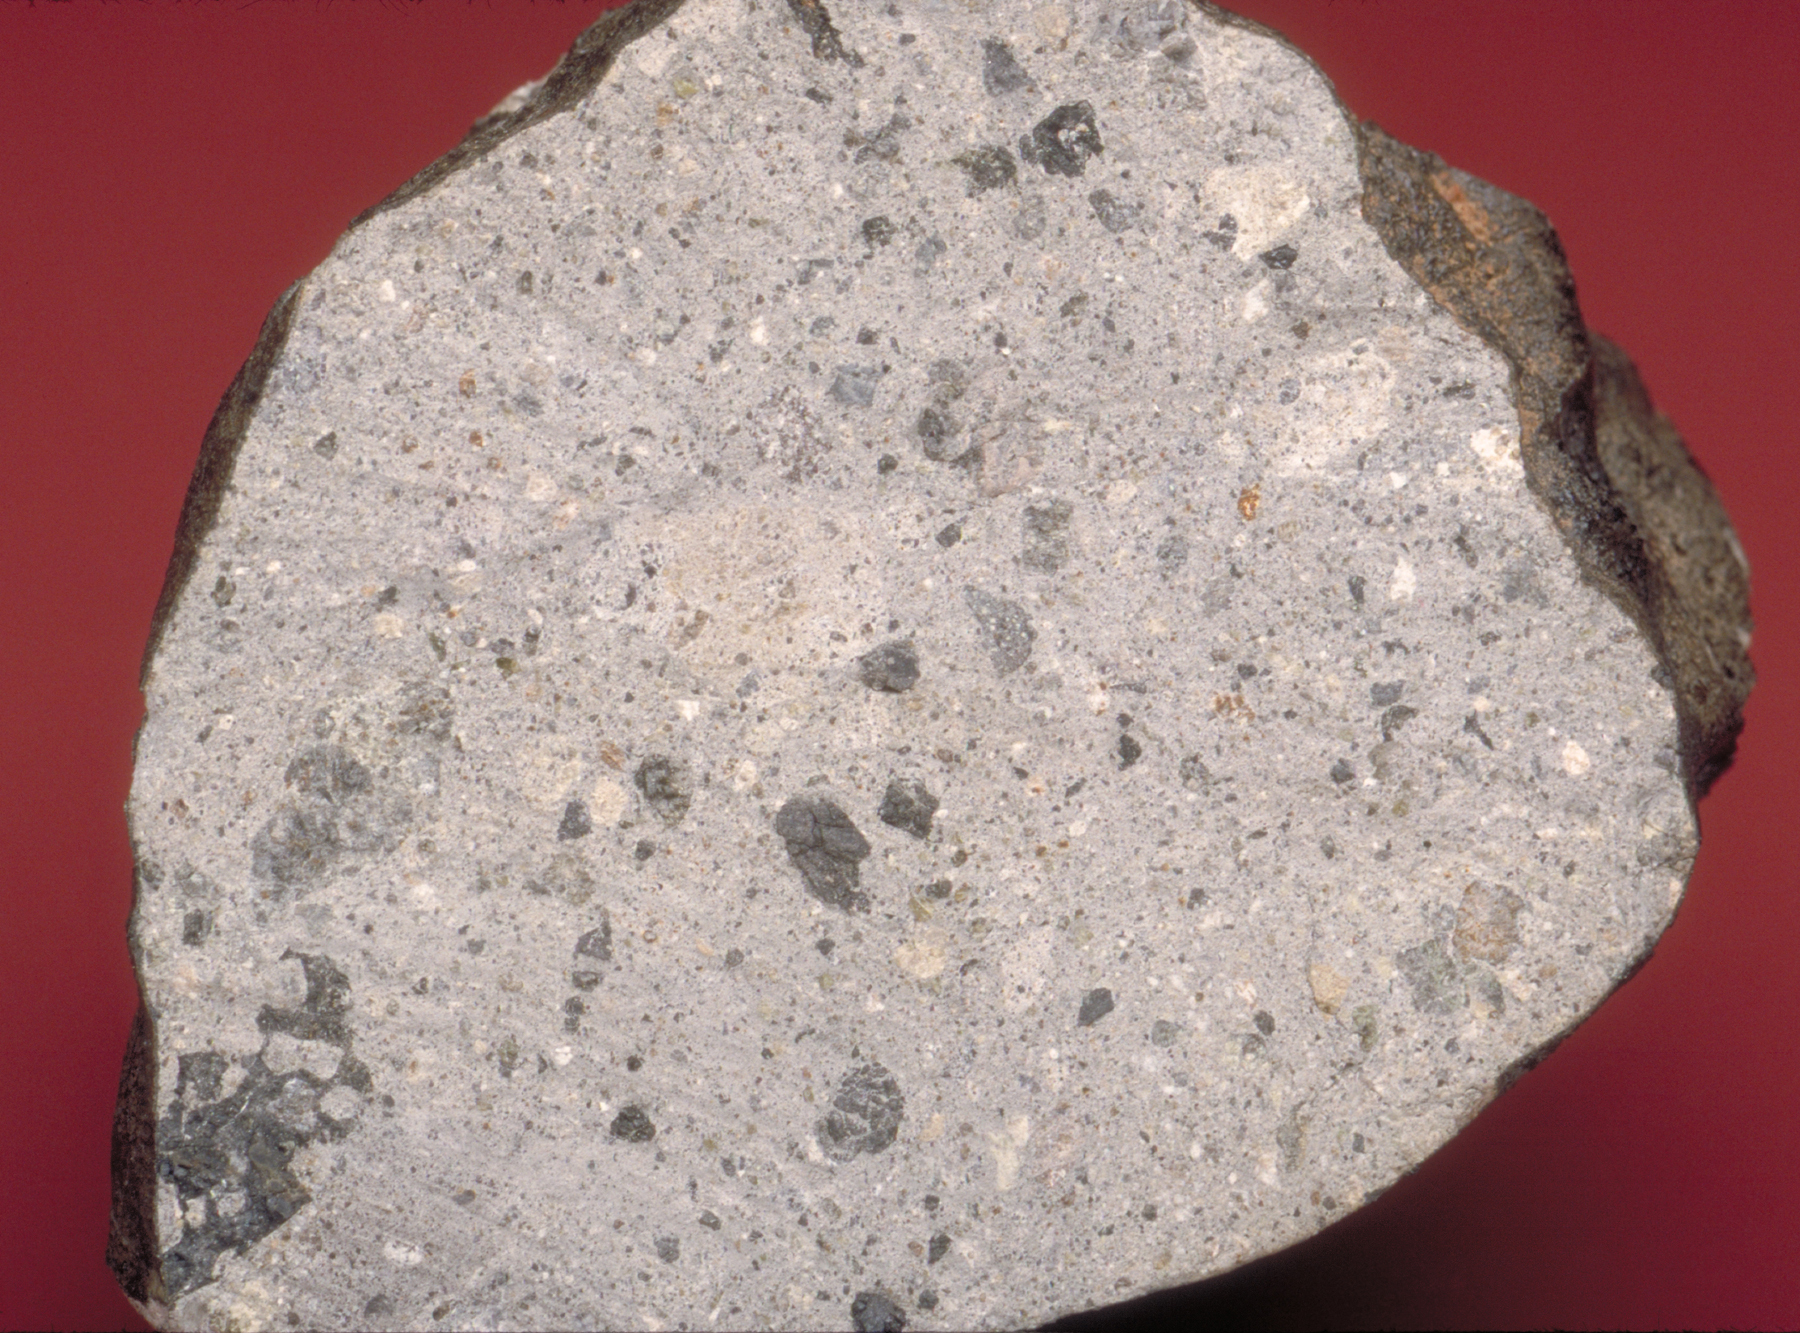

Rocks from Vesta — Part 2: Howardites

The HED (howardite, eucrite and diogenite) meteorites are a large group of meteorites believed to originate from Vesta, a hypothesis that is consistent with current Dawn observations. Howardites are regolith breccia rocks, meaning that they formed through the grinding and fusion of rock and dust that occurs during meteor impacts on the surface of Vesta. Howardites are comprised of fragments of eucrite and diogenite of varying grain sizes, which can be seen in this picture of the Bununu howardite. This sample weighs 217 grams and was recovered in 1942 in Africa. Along with fragments of eucrite and diogenite, some howardites also contain solar wind implanted noble gasses, which confirms that they once resided on the surface of their parent body. This makes howardites a good laboratory analog for spectral and chemical measurements that will be made of the Vestan surface by Dawn.

The Dawn mission to Vesta and Ceres is managed by NASA’s Jet Propulsion Laboratory, a division of the California Institute of Technology in Pasadena, for NASA’s Science Mission Directorate, Washington D.C. UCLA is responsible for overall Dawn mission science. Dawn’s VIR was provided by ASI, the Italian Space Agency and is managed by INAF, Italy’s National Institute for Astrophysics, in collaboration with Selex Galileo, where it was built.

Credit: NASA/JPL-Caltech/Hap McSween (University of Tennessee), and Andrew Beck and Tim McCoy (Smithsonian Institution)